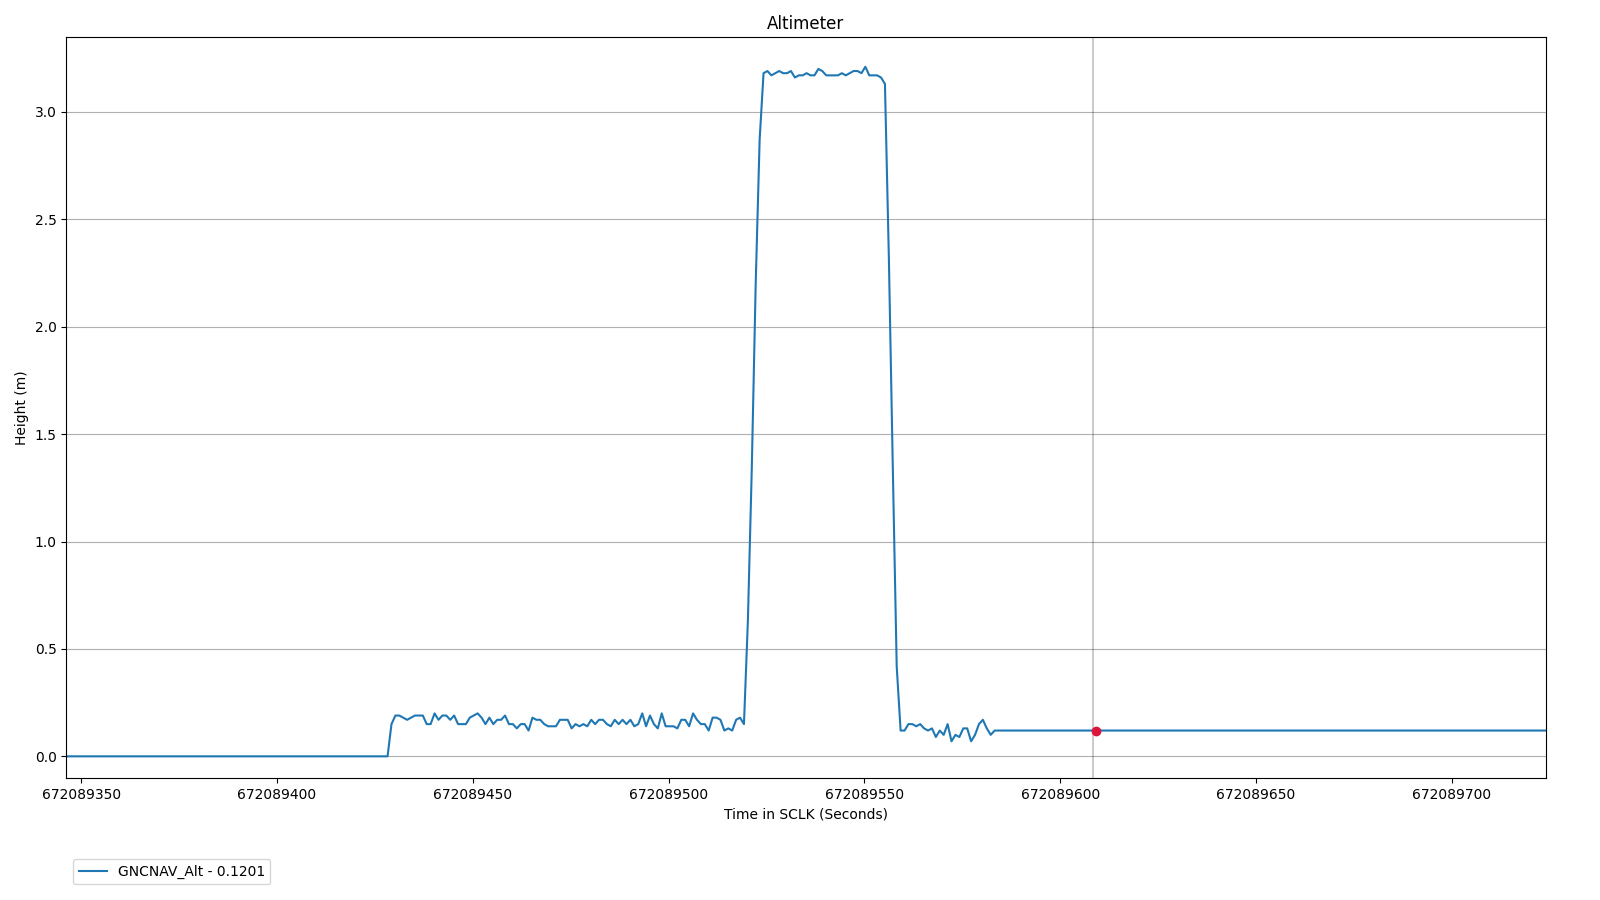

Altimeter Chart for Ingenuity’s First Flight

This altimeter chart shows data from the first flight of NASA’s Ingenuity Mars Helicopter, which occurred on April 19, 2021.

The Ingenuity Mars Helicopter was built by JPL, which also manages this technology demonstration project for NASA Headquarters. It is supported by NASA’s Science Mission Directorate, Aeronautics Research Mission Directorate, and Space Technology Mission Directorate. NASA’s Ames Research Center and Langley Research Center provided significant flight performance analysis and technical assistance during Ingenuity’s development.

A key objective for Perseverance’s mission on Mars is astrobiology, including the search for signs of ancient microbial life. The rover will characterize the planet’s geology and past climate, pave the way for human exploration of the Red Planet, and be the first mission to collect and cache Martian rock and regolith (broken rock and dust).

Subsequent NASA missions, in cooperation with ESA (European Space Agency), would send spacecraft to Mars to collect these sealed samples from the surface and return them to Earth for in-depth analysis.

The Mars 2020 Perseverance mission is part of NASA’s Moon to Mars exploration approach, which includes Artemis missions to the Moon that will help prepare for human exploration of the Red Planet.

JPL, which is managed for NASA by Caltech in Pasadena, California, built and manages operations of the Perseverance rover.

Credit: NASA/JPL-Caltech